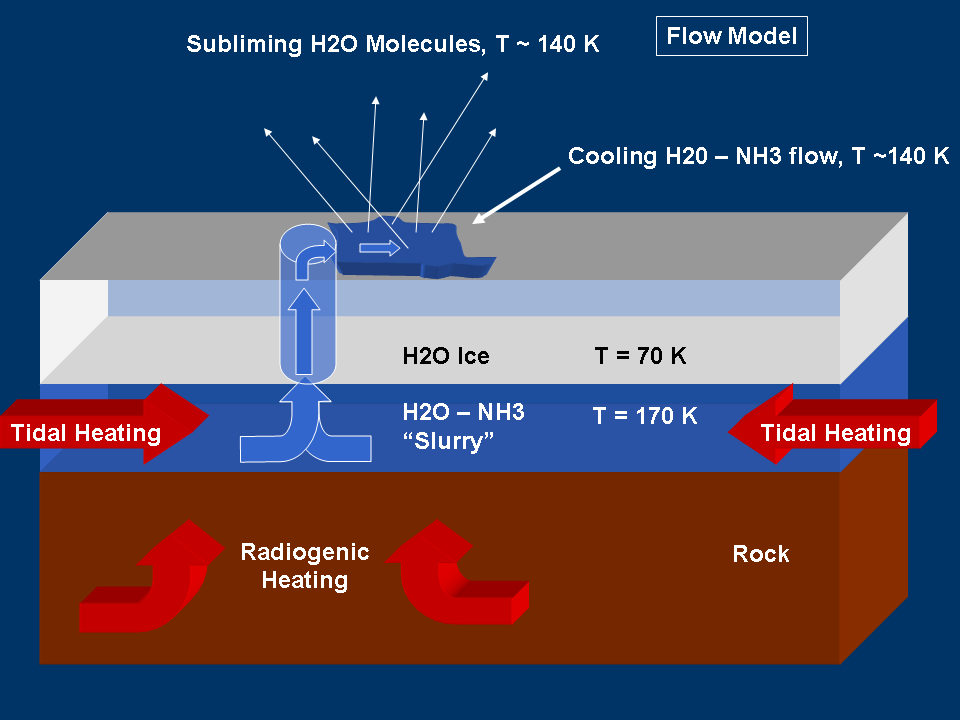

Modeling “Warm” Ice on Enceladus

This graphic represents a possible model for mechanisms that could generate the water vapor and tiny ice particles detected by Cassini over the southern polar terrain on Enceladus. This model shows sublimation of an ammonia-water “slush” or “slurry” on the surface. Sublimation is to cause to change directly from a solid to a gas, or from a gas to a solid, without becoming a liquid.

For other models being considered by scientists, see also PIA07725 and PIA07726.

The Cassini-Huygens mission is a cooperative project of NASA, the European Space Agency and the Italian Space Agency. The Jet Propulsion Laboratory, a division of the California Institute of Technology in Pasadena, manages the mission for NASA’s Science Mission Directorate, Washington, D.C. The Cassini orbiter was designed, developed and assembled at JPL.

Credit: NASA/JPL/Space Science Institute